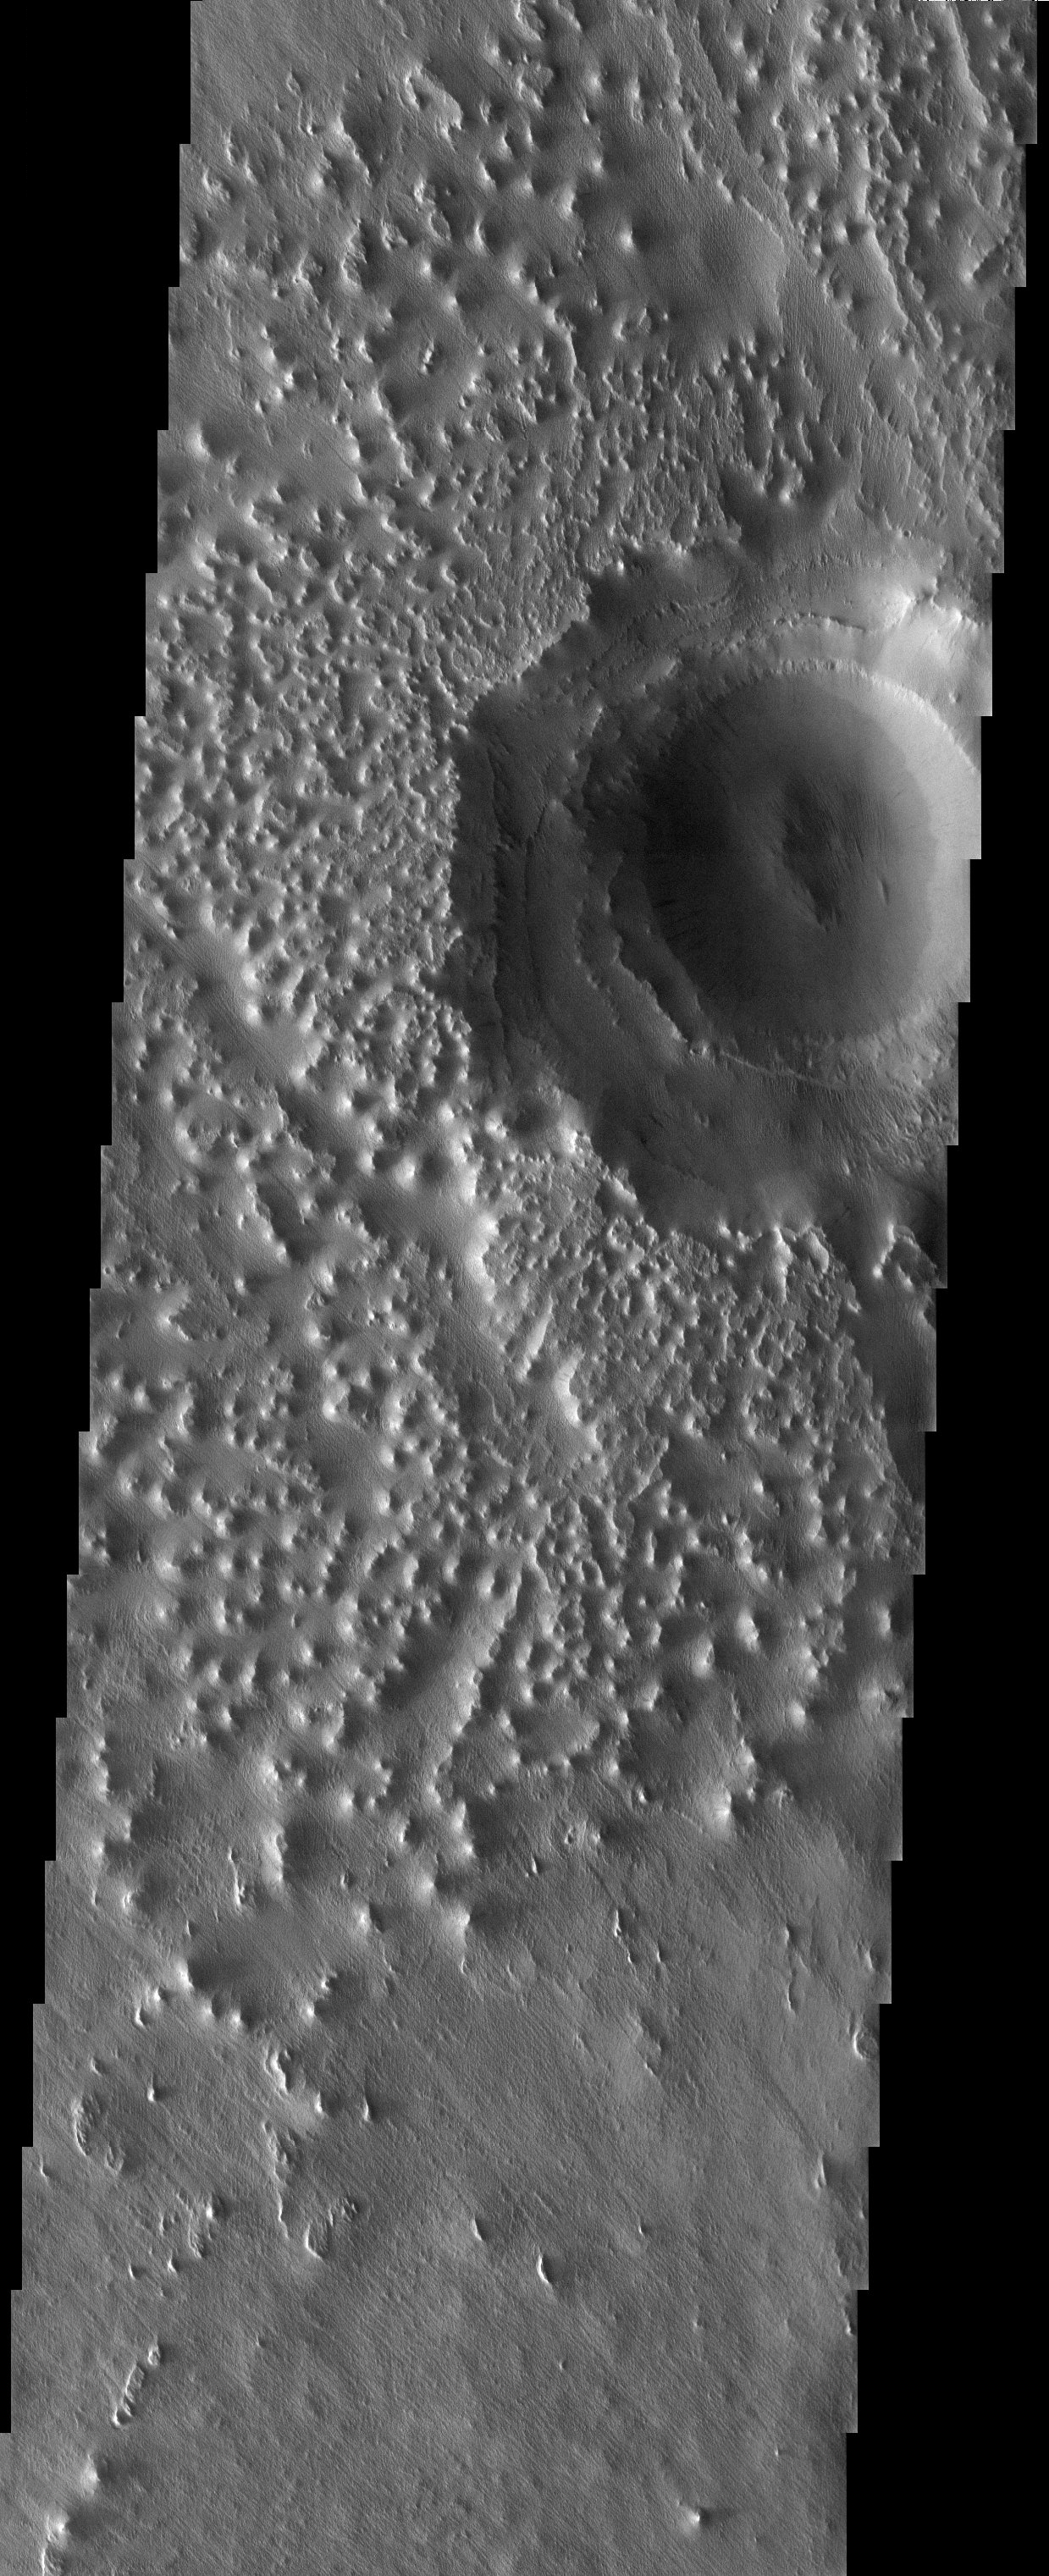

Eroded Surfaces

Released 19 August 2003

The knobby terrain and eroded impact crater observed in this THEMIS image of the Eumenides Dorsum region are evidence to a surface that has been heavily modified and stripped over time. Variable layering of material within the impact crater suggest a succession of events which eroded the surface and exposed possibly different units. Slope streaks and dust avalanches are also observed within the impact crater and point to recent and continued modification of the surface.

Image information: VIS instrument. Latitude 4.9, Longitude 203.6 East (156.4 West). 19 meter/pixel resolution.

Note: this THEMIS visual image has not been radiometrically nor geometrically calibrated for this preliminary release. An empirical correction has been performed to remove instrumental effects. A linear shift has been applied in the cross-track and down-track direction to approximate spacecraft and planetary motion. Fully calibrated and geometrically projected images will be released through the Planetary Data System in accordance with Project policies at a later time.

NASA’s Jet Propulsion Laboratory manages the 2001 Mars Odyssey mission for NASA’s Office of Space Science, Washington, D.C. The Thermal Emission Imaging System (THEMIS) was developed by Arizona State University, Tempe, in collaboration with Raytheon Santa Barbara Remote Sensing. The THEMIS investigation is led by Dr. Philip Christensen at Arizona State University. Lockheed Martin Astronautics, Denver, is the prime contractor for the Odyssey project, and developed and built the orbiter. Mission operations are conducted jointly from Lockheed Martin and from JPL, a division of the California Institute of Technology in Pasadena.

Credit: NASA/JPL/Arizona State University